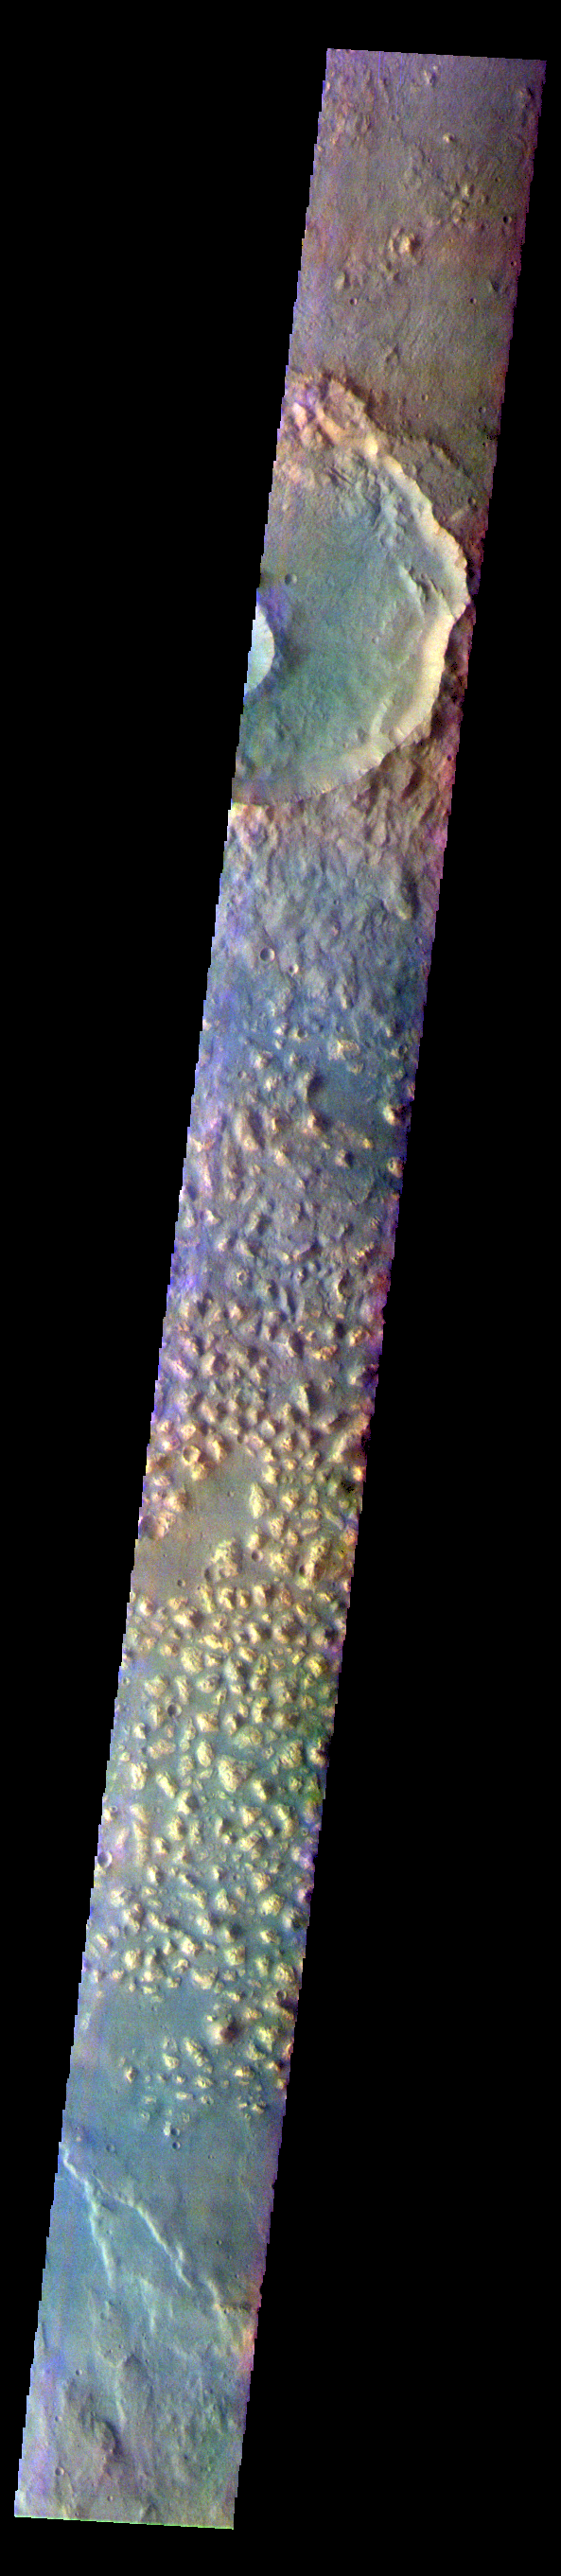

Ariadnes Colles – False Color

The THEMIS VIS camera contains 5 filters. The data from different filters can be combined in multiple ways to create a false color image. These false color images may reveal subtle variations of the surface not easily identified in a single band image. Today’s false color image shows part of Ariadnes Colles. The term colles means hills or knobs. In this false color combination the hills stand out against the darker surrounding plains. This difference is due to the amount of dust covering the hills versus the plains.

The THEMIS VIS camera is capable of capturing color images of the Martian surface using five different color filters. In this mode of operation, the spatial resolution and coverage of the image must be reduced to accommodate the additional data volume produced from using multiple filters. To make a color image, three of the five filter images (each in grayscale) are selected. Each is contrast enhanced and then converted to a red, green, or blue intensity image. These three images are then combined to produce a full color, single image. Because the THEMIS color filters don’t span the full range of colors seen by the human eye, a color THEMIS image does not represent true color. Also, because each single-filter image is contrast enhanced before inclusion in the three-color image, the apparent color variation of the scene is exaggerated. Nevertheless, the color variation that does appear is representative of some change in color, however subtle, in the actual scene. Note that the long edges of THEMIS color images typically contain color artifacts that do not represent surface variation.

Credit: NASA/JPL-Caltech/ASU